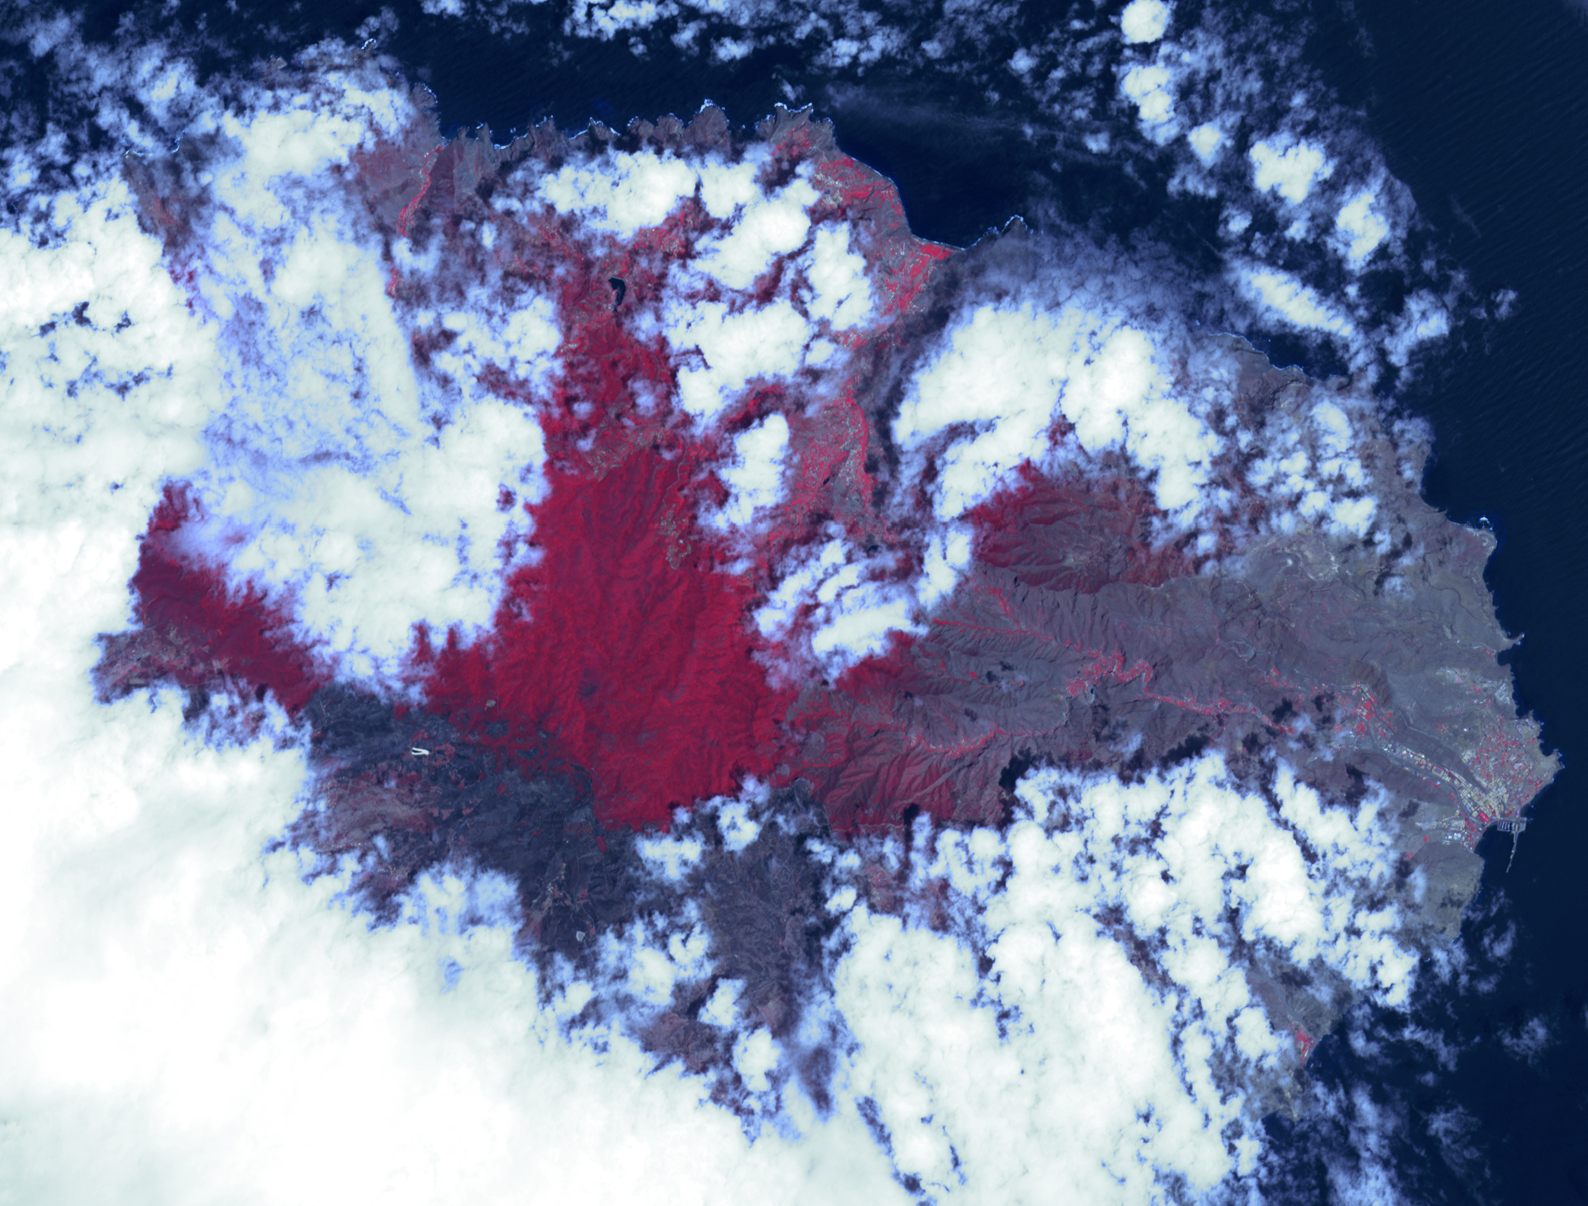

NASA Spacecraft Gets a Birdseye View of Canary Islands Wildfire

Firefighters continue to battle a forest fire on La Gomera in Spain’s Canary Islands, which forced the evacuation of 5,000 people. The fire has consumed about 2,000 acres of woodland in the Garajonay nature reserve, a UNESCO World Heritage site. The Advanced Spaceborne Thermal Emission and Reflection Radiometer (ASTER) instrument on NASA’s Terra spacecraft acquired this image on Aug. 17, 2012, of the northern part of the island. Healthy vegetation is red, burned areas are gray and dark gray. The main town of San Sebastian can be seen on the eastern shore of the island. The image covers an area of 14 by 11 miles (23 by 18 kilometers) and is located near 28.1 degrees north latitude, 17.2 degrees west longitude.

With its 14 spectral bands from the visible to the thermal infrared wavelength region and its high spatial resolution of 15 to 90 meters (about 50 to 300 feet), ASTER images Earth to map and monitor the changing surface of our planet. ASTER is one of five Earth-observing instruments launched Dec. 18, 1999, on Terra. The instrument was built by Japan’s Ministry of Economy, Trade and Industry. A joint U.S./Japan science team is responsible for validation and calibration of the instrument and data products.

The broad spectral coverage and high spectral resolution of ASTER provides scientists in numerous disciplines with critical information for surface mapping and monitoring of dynamic conditions and temporal change. Example applications are: monitoring glacial advances and retreats; monitoring potentially active volcanoes; identifying crop stress; determining cloud morphology and physical properties; wetlands evaluation; thermal pollution monitoring; coral reef degradation; surface temperature mapping of soils and geology; and measuring surface heat balance.

The U.S. science team is located at NASA’s Jet Propulsion Laboratory, Pasadena, Calif. The Terra mission is part of NASA’s Science Mission Directorate, Washington, D.C.

Credit: NASA/GSFC/METI/ERSDAC/JAROS, and U.S./Japan ASTER Science Team